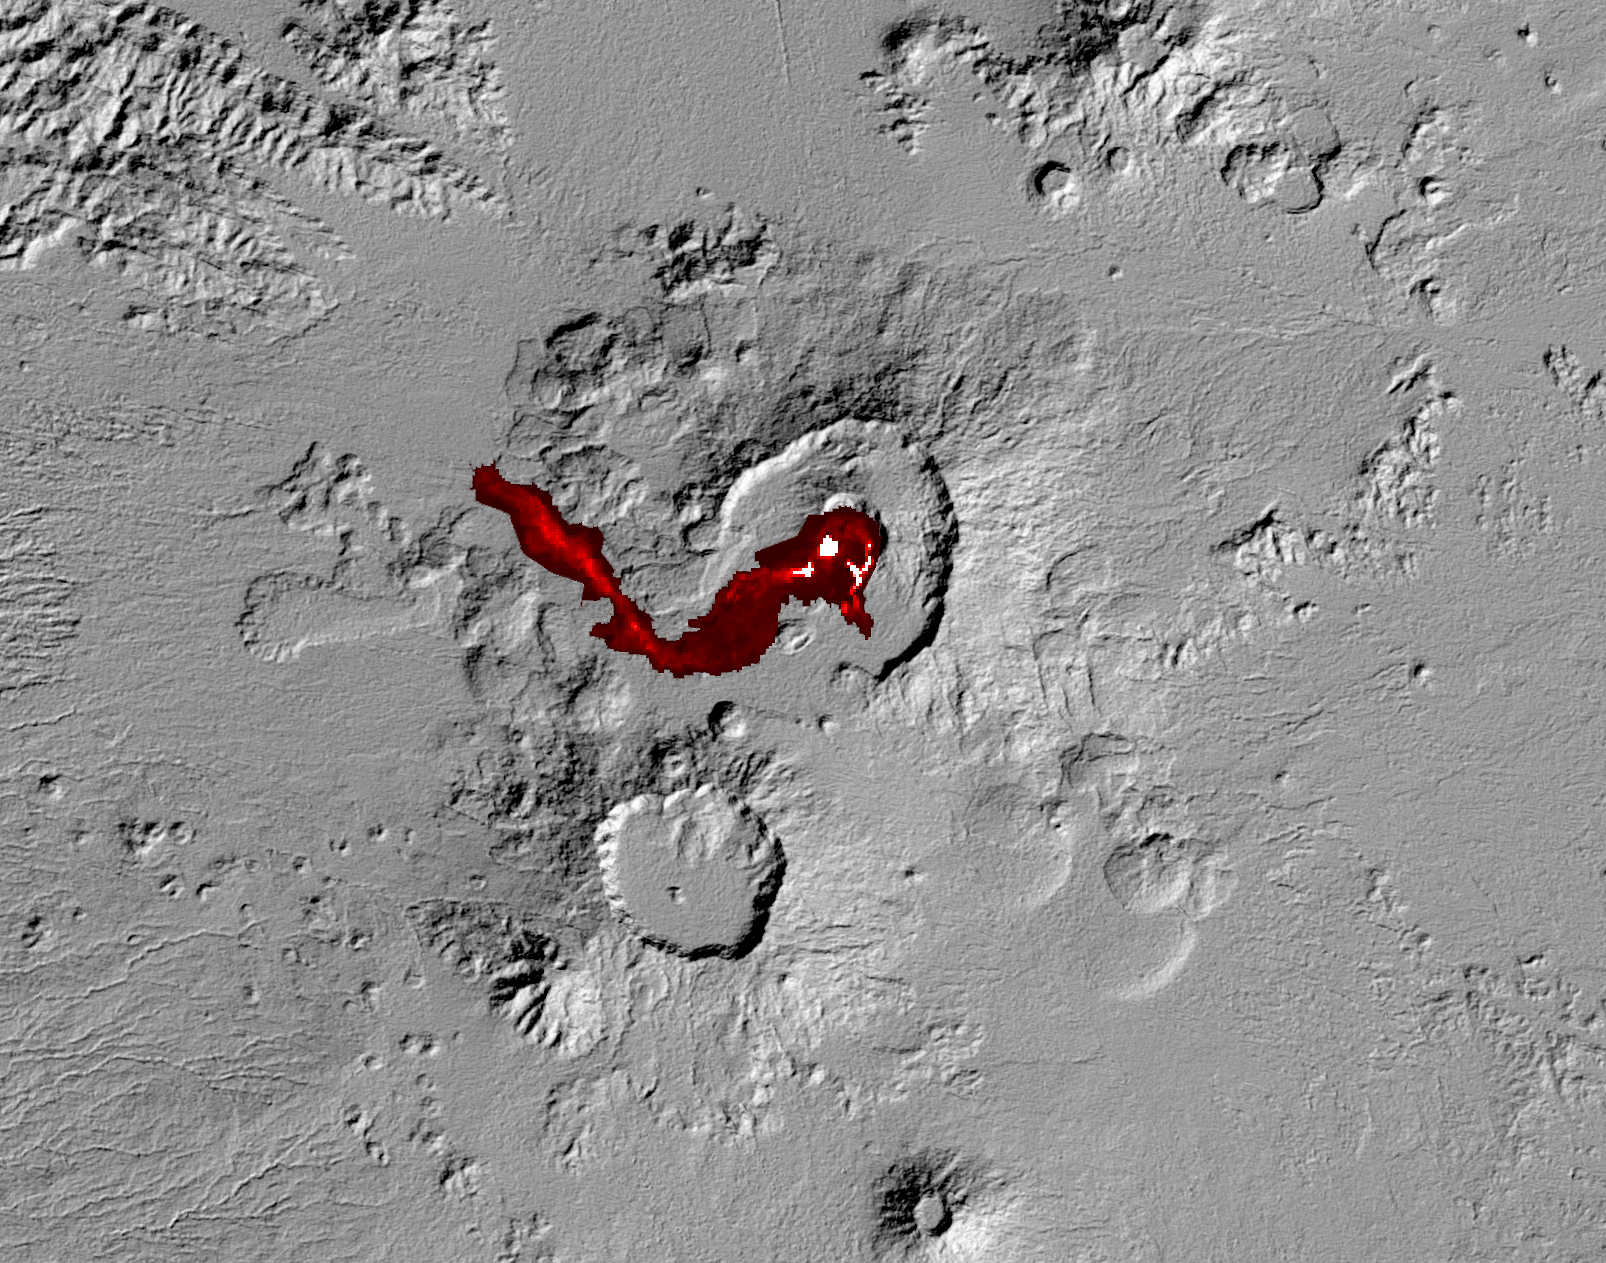

NASA Spacecraft Capture’s Nabro Volcano’s Continuing Eruption

Nabro volcano in the African nation of Eritrea began erupting June 12, 2011 — the first-ever recorded eruption of this stratovolcano. Ash plumes sent into the stratosphere disrupted air traffic in Sudan, Djibouti, Ethiopia and Sudan for the next week. The continuing eruption is seen in this July 5, 2011, nighttime thermal image acquired by the Advanced Spaceborne Thermal Emission and Reflection Radiometer (ASTER) instrument on NASA’s Terra spacecraft. Hot lava flows and lava in the summit crater are displayed in shades of red and white. The background is a shaded relief image created from ASTER’s Global Digital Elevation Model data set. Nabro is located along Africa’s Great Rift Valley, along with other volcanoes. The image covers an area of 30 by 24 miles (48 by 38 kilometers), and is located at 13.4 degrees north latitude, 41.7 degrees east longitude. The image resolution is 94 feet (30 meters).

With its 14 spectral bands from the visible to the thermal infrared wavelength region and its high spatial resolution of 15 to 90 meters (about 50 to 300 feet), ASTER images Earth to map and monitor the changing surface of our planet. ASTER is one of five Earth-observing instruments launched Dec. 18, 1999, on Terra. The instrument was built by Japan’s Ministry of Economy, Trade and Industry. A joint U.S./Japan science team is responsible for validation and calibration of the instrument and data products.

The broad spectral coverage and high spectral resolution of ASTER provides scientists in numerous disciplines with critical information for surface mapping and monitoring of dynamic conditions and temporal change. Example applications are: monitoring glacial advances and retreats; monitoring potentially active volcanoes; identifying crop stress; determining cloud morphology and physical properties; wetlands evaluation; thermal pollution monitoring; coral reef degradation; surface temperature mapping of soils and geology; and measuring surface heat balance.

The U.S. science team is located at NASA’s Jet Propulsion Laboratory, Pasadena, Calif. The Terra mission is part of NASA’s Science Mission Directorate, Washington, D.C.

Credit: NASA/GSFC/METI/ERSDAC/JAROS, and U.S./Japan ASTER Science Team